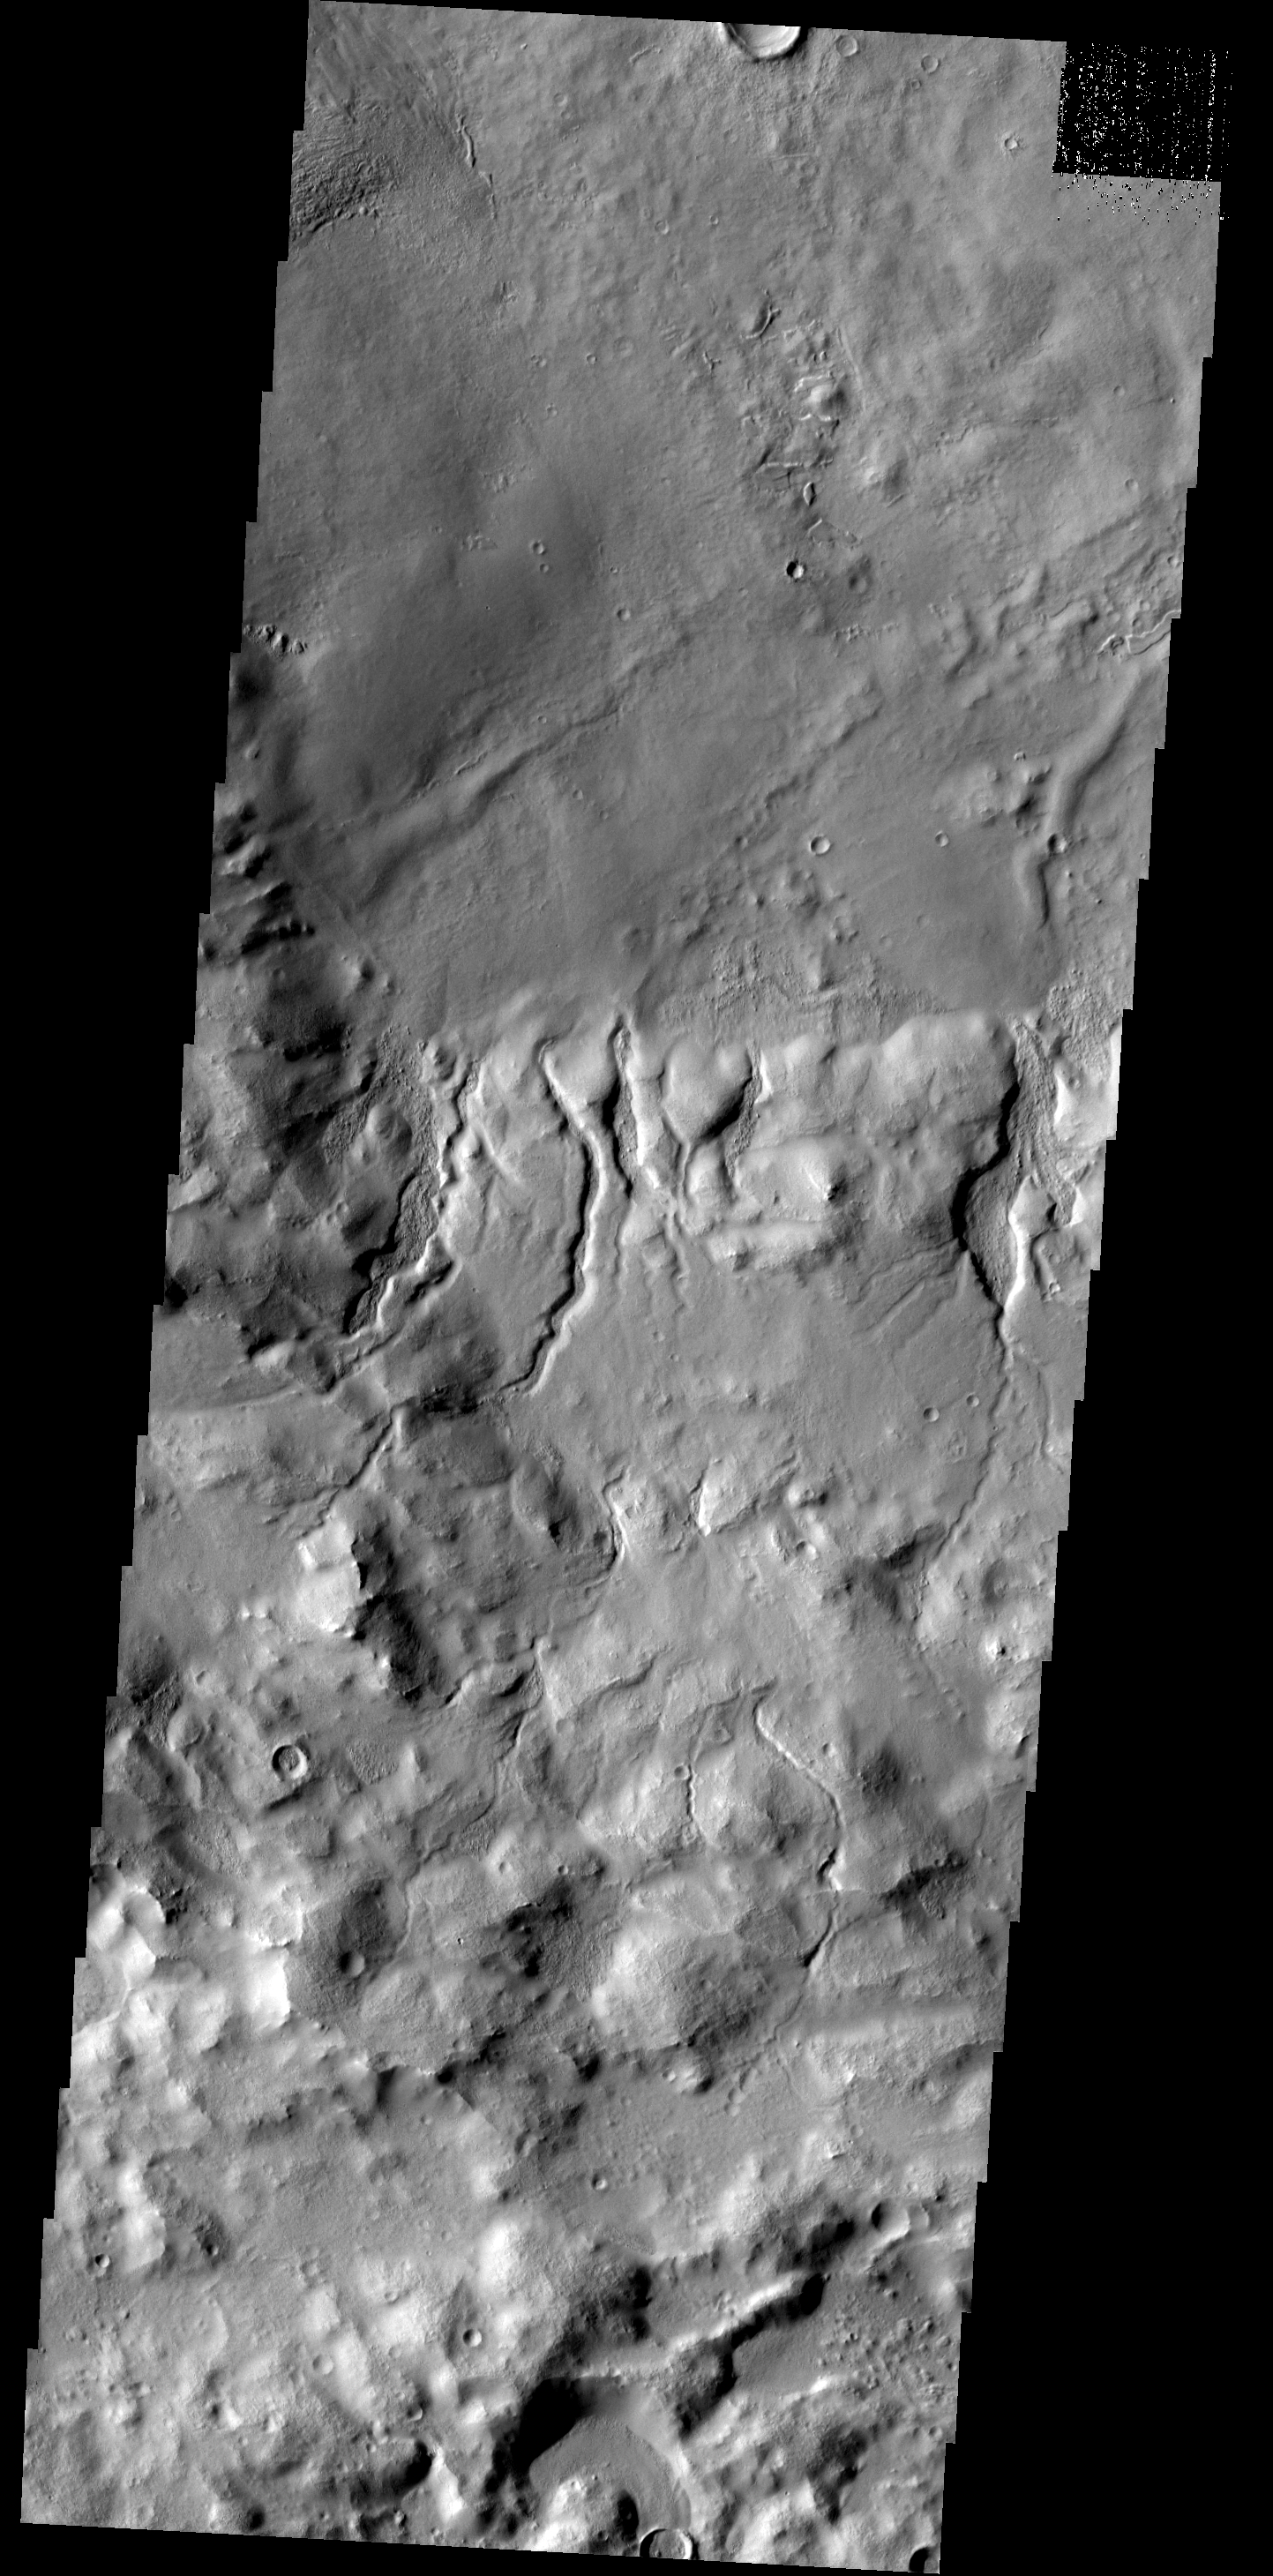

Cerulli Crater

This image of the southern rim of Cerulli Crater shows numerous small channel dissecting the rim.

Image information: VIS instrument. Latitude 31.5N, Longitude 22.0E. 19 meter/pixel resolution.

Please see the THEMIS Data Citation Note for details on crediting THEMIS images.

Note: this THEMIS visual image has not been radiometrically nor geometrically calibrated for this preliminary release. An empirical correction has been performed to remove instrumental effects. A linear shift has been applied in the cross-track and down-track direction to approximate spacecraft and planetary motion. Fully calibrated and geometrically projected images will be released through the Planetary Data System in accordance with Project policies at a later time.

NASA’s Jet Propulsion Laboratory manages the 2001 Mars Odyssey mission for NASA’s Office of Space Science, Washington, D.C. The Thermal Emission Imaging System (THEMIS) was developed by Arizona State University, Tempe, in collaboration with Raytheon Santa Barbara Remote Sensing. The THEMIS investigation is led by Dr. Philip Christensen at Arizona State University. Lockheed Martin Astronautics, Denver, is the prime contractor for the Odyssey project, and developed and built the orbiter. Mission operations are conducted jointly from Lockheed Martin and from JPL, a division of the California Institute of Technology in Pasadena.

Credit: NASA/JPL/ASU